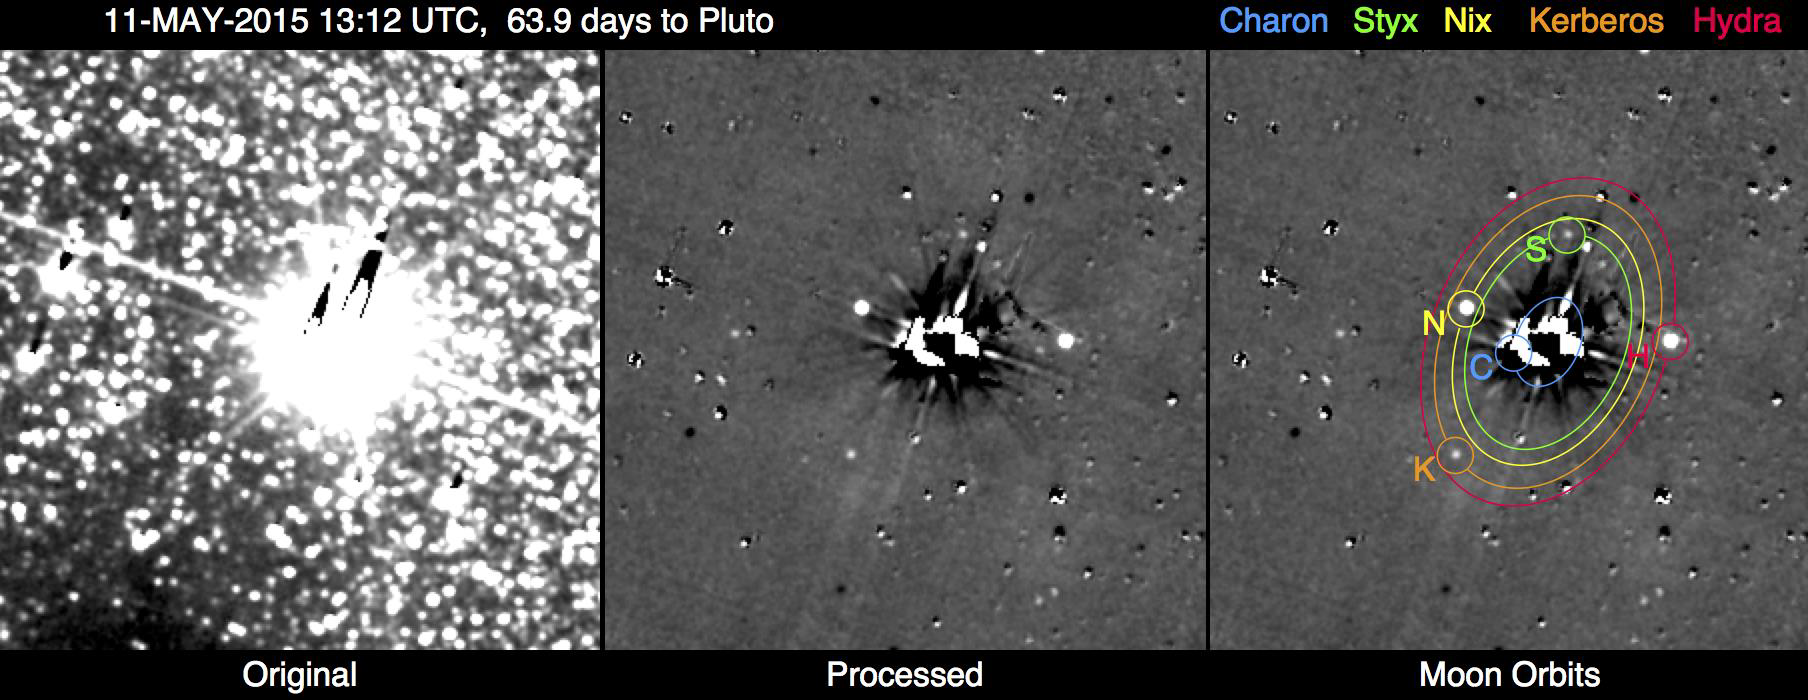

So Far, All Clear: New Horizons Team Completes First Search for Pluto System Hazards

This image shows the results of the New Horizons team’s first search for potentially hazardous material around Pluto, conducted May 11-12, 2015, from a range of 47 million miles (76 million kilometers). The image combines 48 10-second exposures, taken with the spacecraft’s Long Range Reconnaissance Imager (LORRI), to offer the most sensitive view yet of the Pluto system.

The left panel is a combination of the original images before any processing. The combined glare of Pluto and its large moon Charon in the center of the field, along with the thousands of background stars, overwhelm any faint moons or rings that might pose a threat to the New Horizons spacecraft.

The central panel is the same image after extensive processing to remove Pluto and Charon’s glare and most of the background stars, revealing Pluto’s four small moons – Styx, Nix, Kerberos and Hydra – as points of light. The right panel overlays the orbits and locations of all five moons, including Charon. Remaining unlabeled spots and blemishes in the processed image are imperfectly removed stars, including variable stars which appear as bright or dark dots. The faint grid pattern is an artifact of the image processing. Celestial north is up in these images.

Credit: NASA/Johns Hopkins University Applied Physics Laboratory/Southwest Research Institute